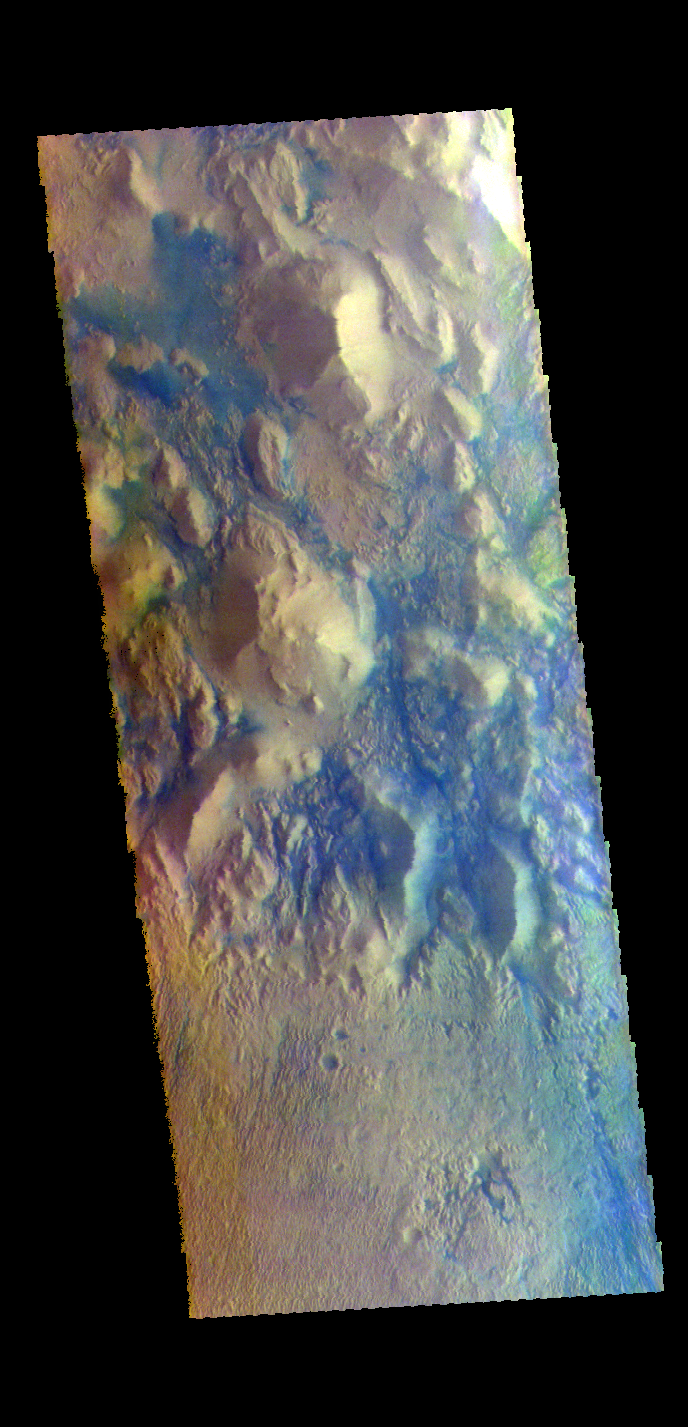

Wind and Sand – False Color

The THEMIS VIS camera contains 5 filters. The data from different filters can be combined in multiple ways to create a false color image. These false color images may reveal subtle variations of the surface not easily identified in a single band image. Today’s false color image shows part of the region between Terra Cimmeria and Aeolis Planum. The bottom half of the image is a surface that has been etched by wind action. To form the fine scale grooves, the surface material must be easy to erode. In the hills at the top of the image the same fine scale groove features don’t exist. In this region the hills are partially surrounded by material that is blue in this false color combination. Dark blue is interpreted to be basaltic sand. It is possible that the sand in the top of the image was scoured from the surface in the bottom of the image.

Credit: NASA/JPL-Caltech/ASU